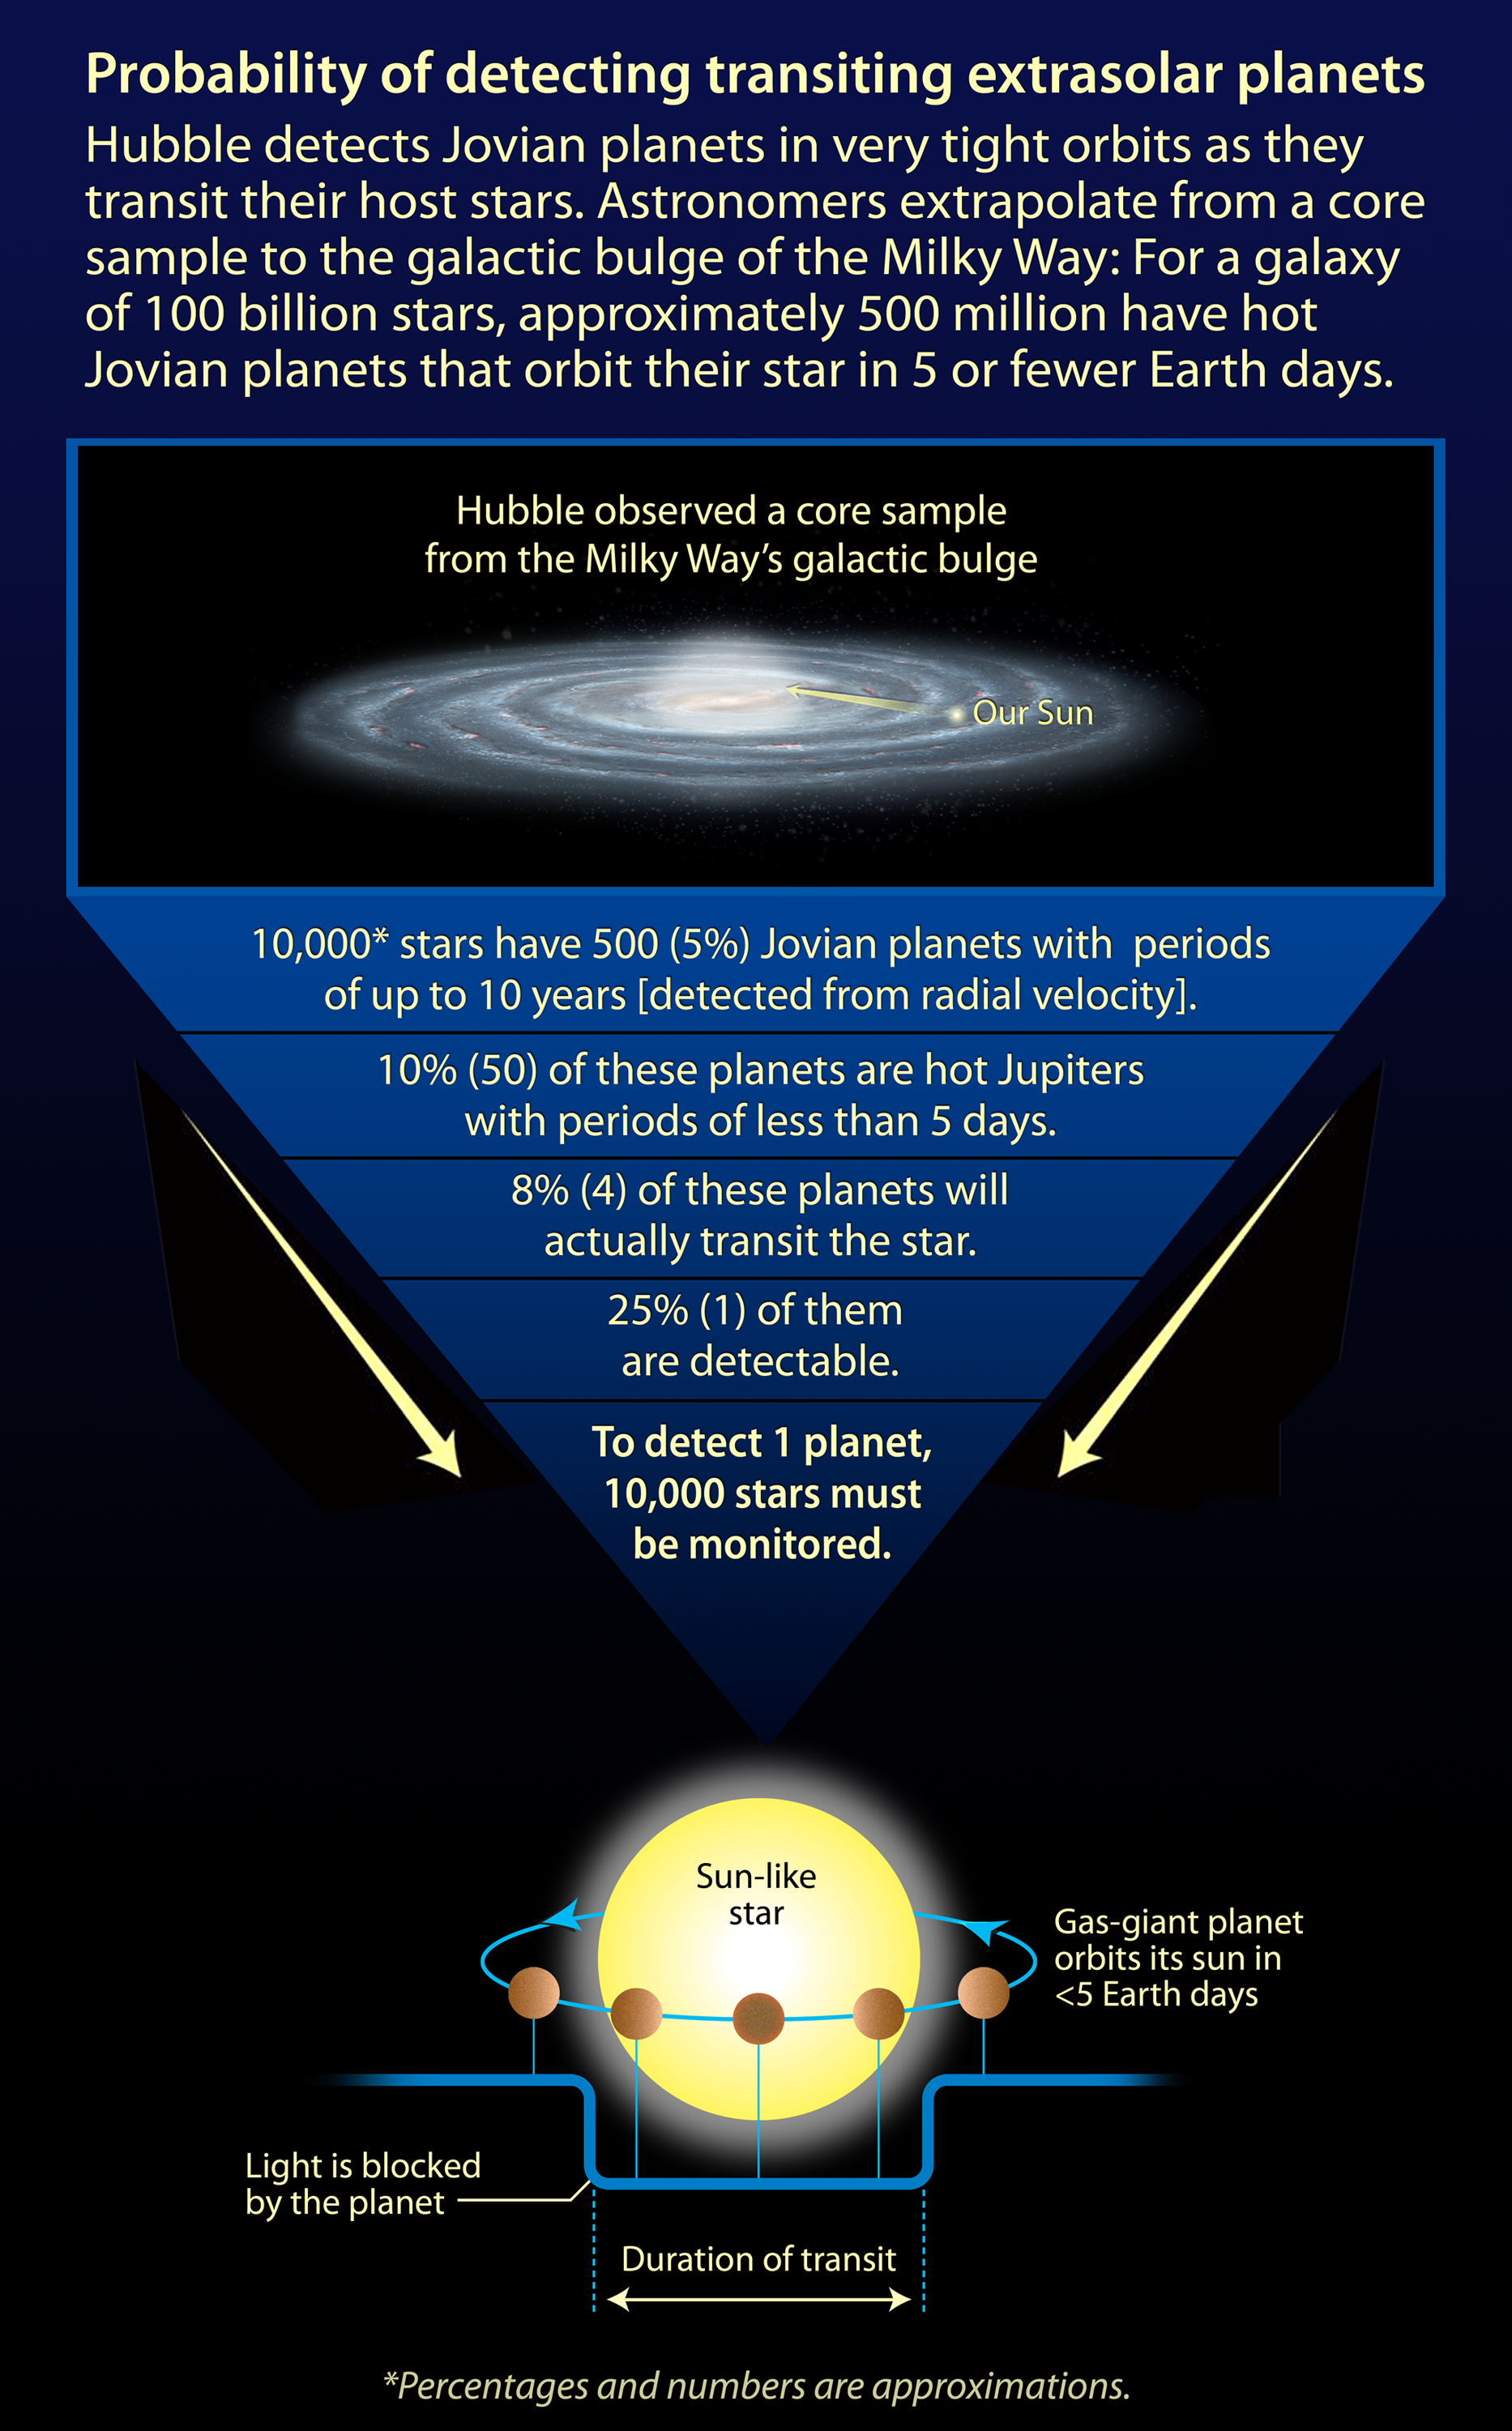

Probability of Detecting Transiting Extrasolar Planets

Credit: NASA, ESA, and A. Feild (STScI)